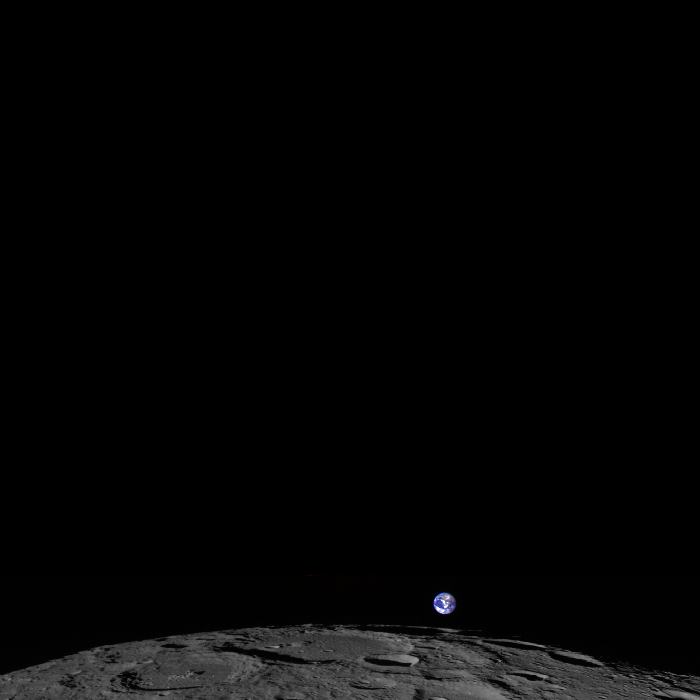

Lunar Satellite Snaps Image of Earth

This image, captured Feb. 1, 2014, shows a colorized view of Earth from the moon-based perspective of NASA's Lunar Reconnaissance Orbiter. -- NASA's Lunar Reconnaissance Orbiter (LRO) experiences 12 "earthrises" every day, however LROC (short for LRO Camera) is almost always busy imaging the lunar surface so only rarely does an opportunity arise such that LROC can capture a view of Earth. On Feb. 1, 2014, LRO pitched forward while approaching the moon's north pole allowing the LROC Wide Angle Camera to capture Earth rising above Rozhdestvenskiy crater (112 miles, or 180 km, in diameter).

Credit: NASA/Goddard/Arizona State University